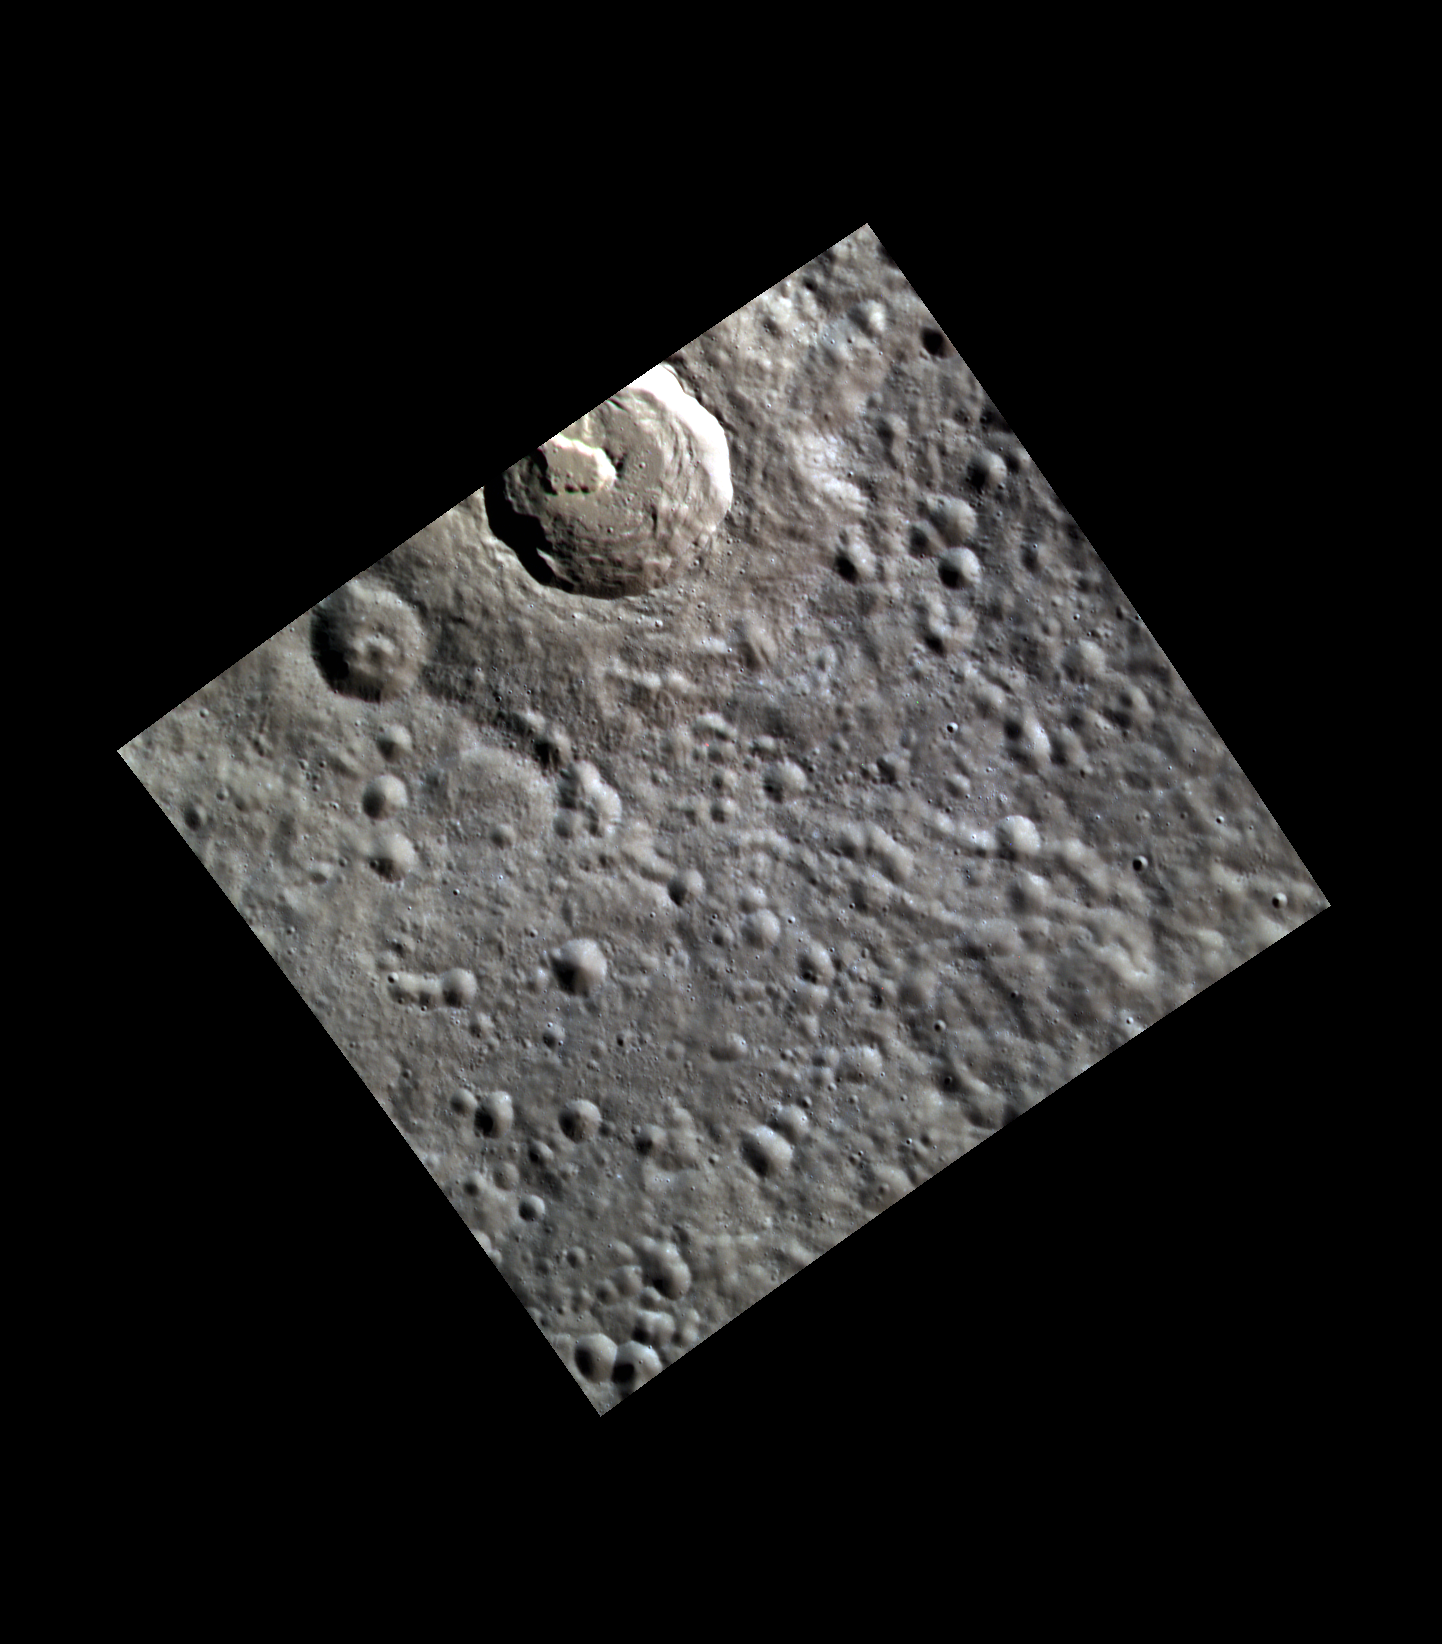

Frozen Fire

Today’s image shows an unnamed impact crater northwest of Stravinsky. The floor contains an irregular depression (vent) that was likely the site of an explosive volcanic eruption. One such form of eruption is known as a “fire fountain”. The subtle yellow-orange cast that surrounds the volcanic depression is the once-molten, but now solidified, pyroclastic material that was deposited during the eruption.

This image was acquired as part of MDIS’s high-resolution 3-color imaging campaign. The map produced from this campaign complements the 8-color base map (at an average resolution of 1 km/pixel) acquired during MESSENGER’s primary mission by imaging Mercury’s surface in a subset of the color filters at the highest resolution possible. The three narrow-band color filters are centered at wavelengths of 430 nm, 750 nm, and 1000 nm, and image resolutions generally range from 100 to 400 meters/pixel in the northern hemisphere.

Date acquired: October 21, 2012
Image Mission Elapsed Time (MET): 259322083, 259322075, 259322079
Image ID: 2807348, 2807346, 2807347
Instrument: Wide Angle Camera (WAC) of the Mercury Dual Imaging System (MDIS)
WAC filters: 9, 7, 6 (996, 748, 433 nanometers) in red, green, and blue
Center Latitude: 53.62°
Center Longitude: 275.2° E
Resolution: 100 meters/pixel
Scale: The impact crater hosting the volcanic vent is about 24 km (15 mi.) in diameter.
Incidence Angle: 67.2°
Emission Angle: 0.2°
Phase Angle: 67.4°

The MESSENGER spacecraft is the first ever to orbit the planet Mercury, and the spacecraft’s seven scientific instruments and radio science investigation are unraveling the history and evolution of the Solar System’s innermost planet. MESSENGER acquired over 150,000 images and extensive other data sets. MESSENGER is capable of continuing orbital operations until early 2015.

For information regarding the use of images, see the MESSENGER image use policy.

Credit: NASA/Johns Hopkins University Applied Physics Laboratory/Carnegie Institution of Washington